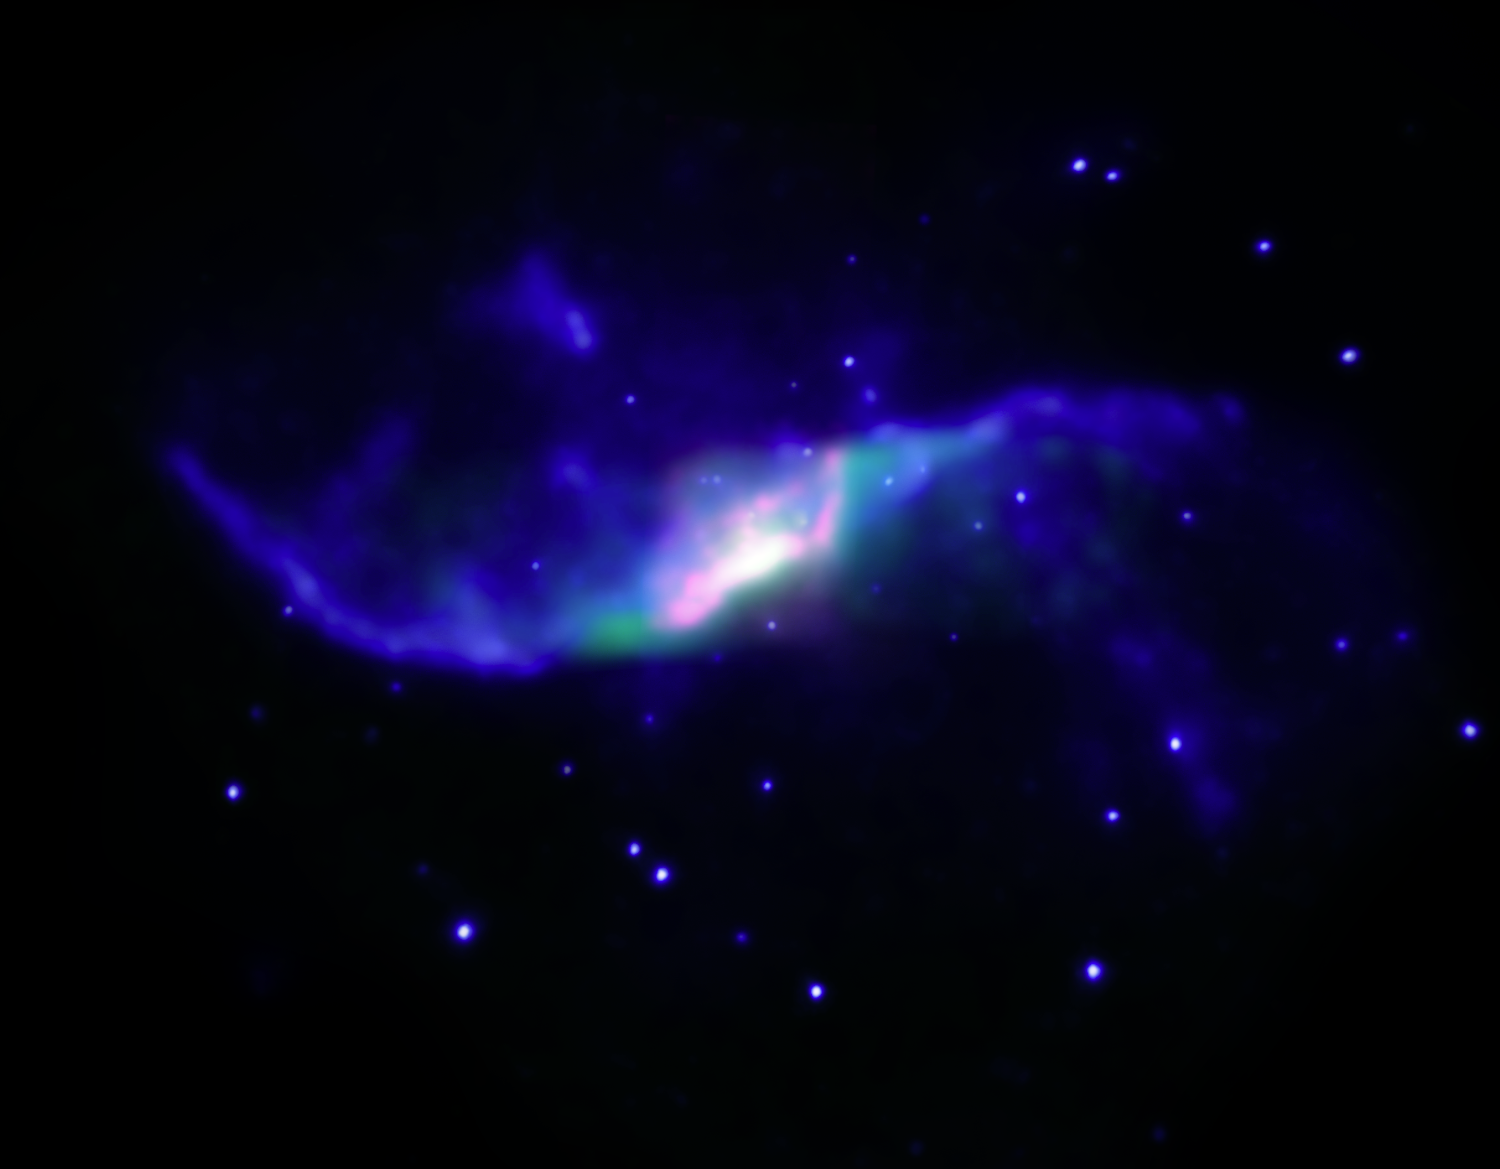

Black Hole Jets Make Shock Waves

A composite image of the spiral galaxy NGC 4258 showing X-ray emission observed with NASA's Chandra X-ray Observatory (blue) and infrared emission observed with NASA's Spitzer Space Telescope (red and green).

The infrared emission is produced by hydrogen molecules. A labeled version of the image shows the direction of radio jets, along with the location of the supermassive black hole driving these jets and "hotspots," where the jets are striking gas in the galaxy. The X-ray and hydrogen emission are both thought to be caused by shocks, similar to a sonic boom from a supersonic plane. The similarity in location between the X-ray and hydrogen emission and the radio jets implies that the jets have caused the shocks.

Credit: NASA/CXC/NASA/JPL-Caltech